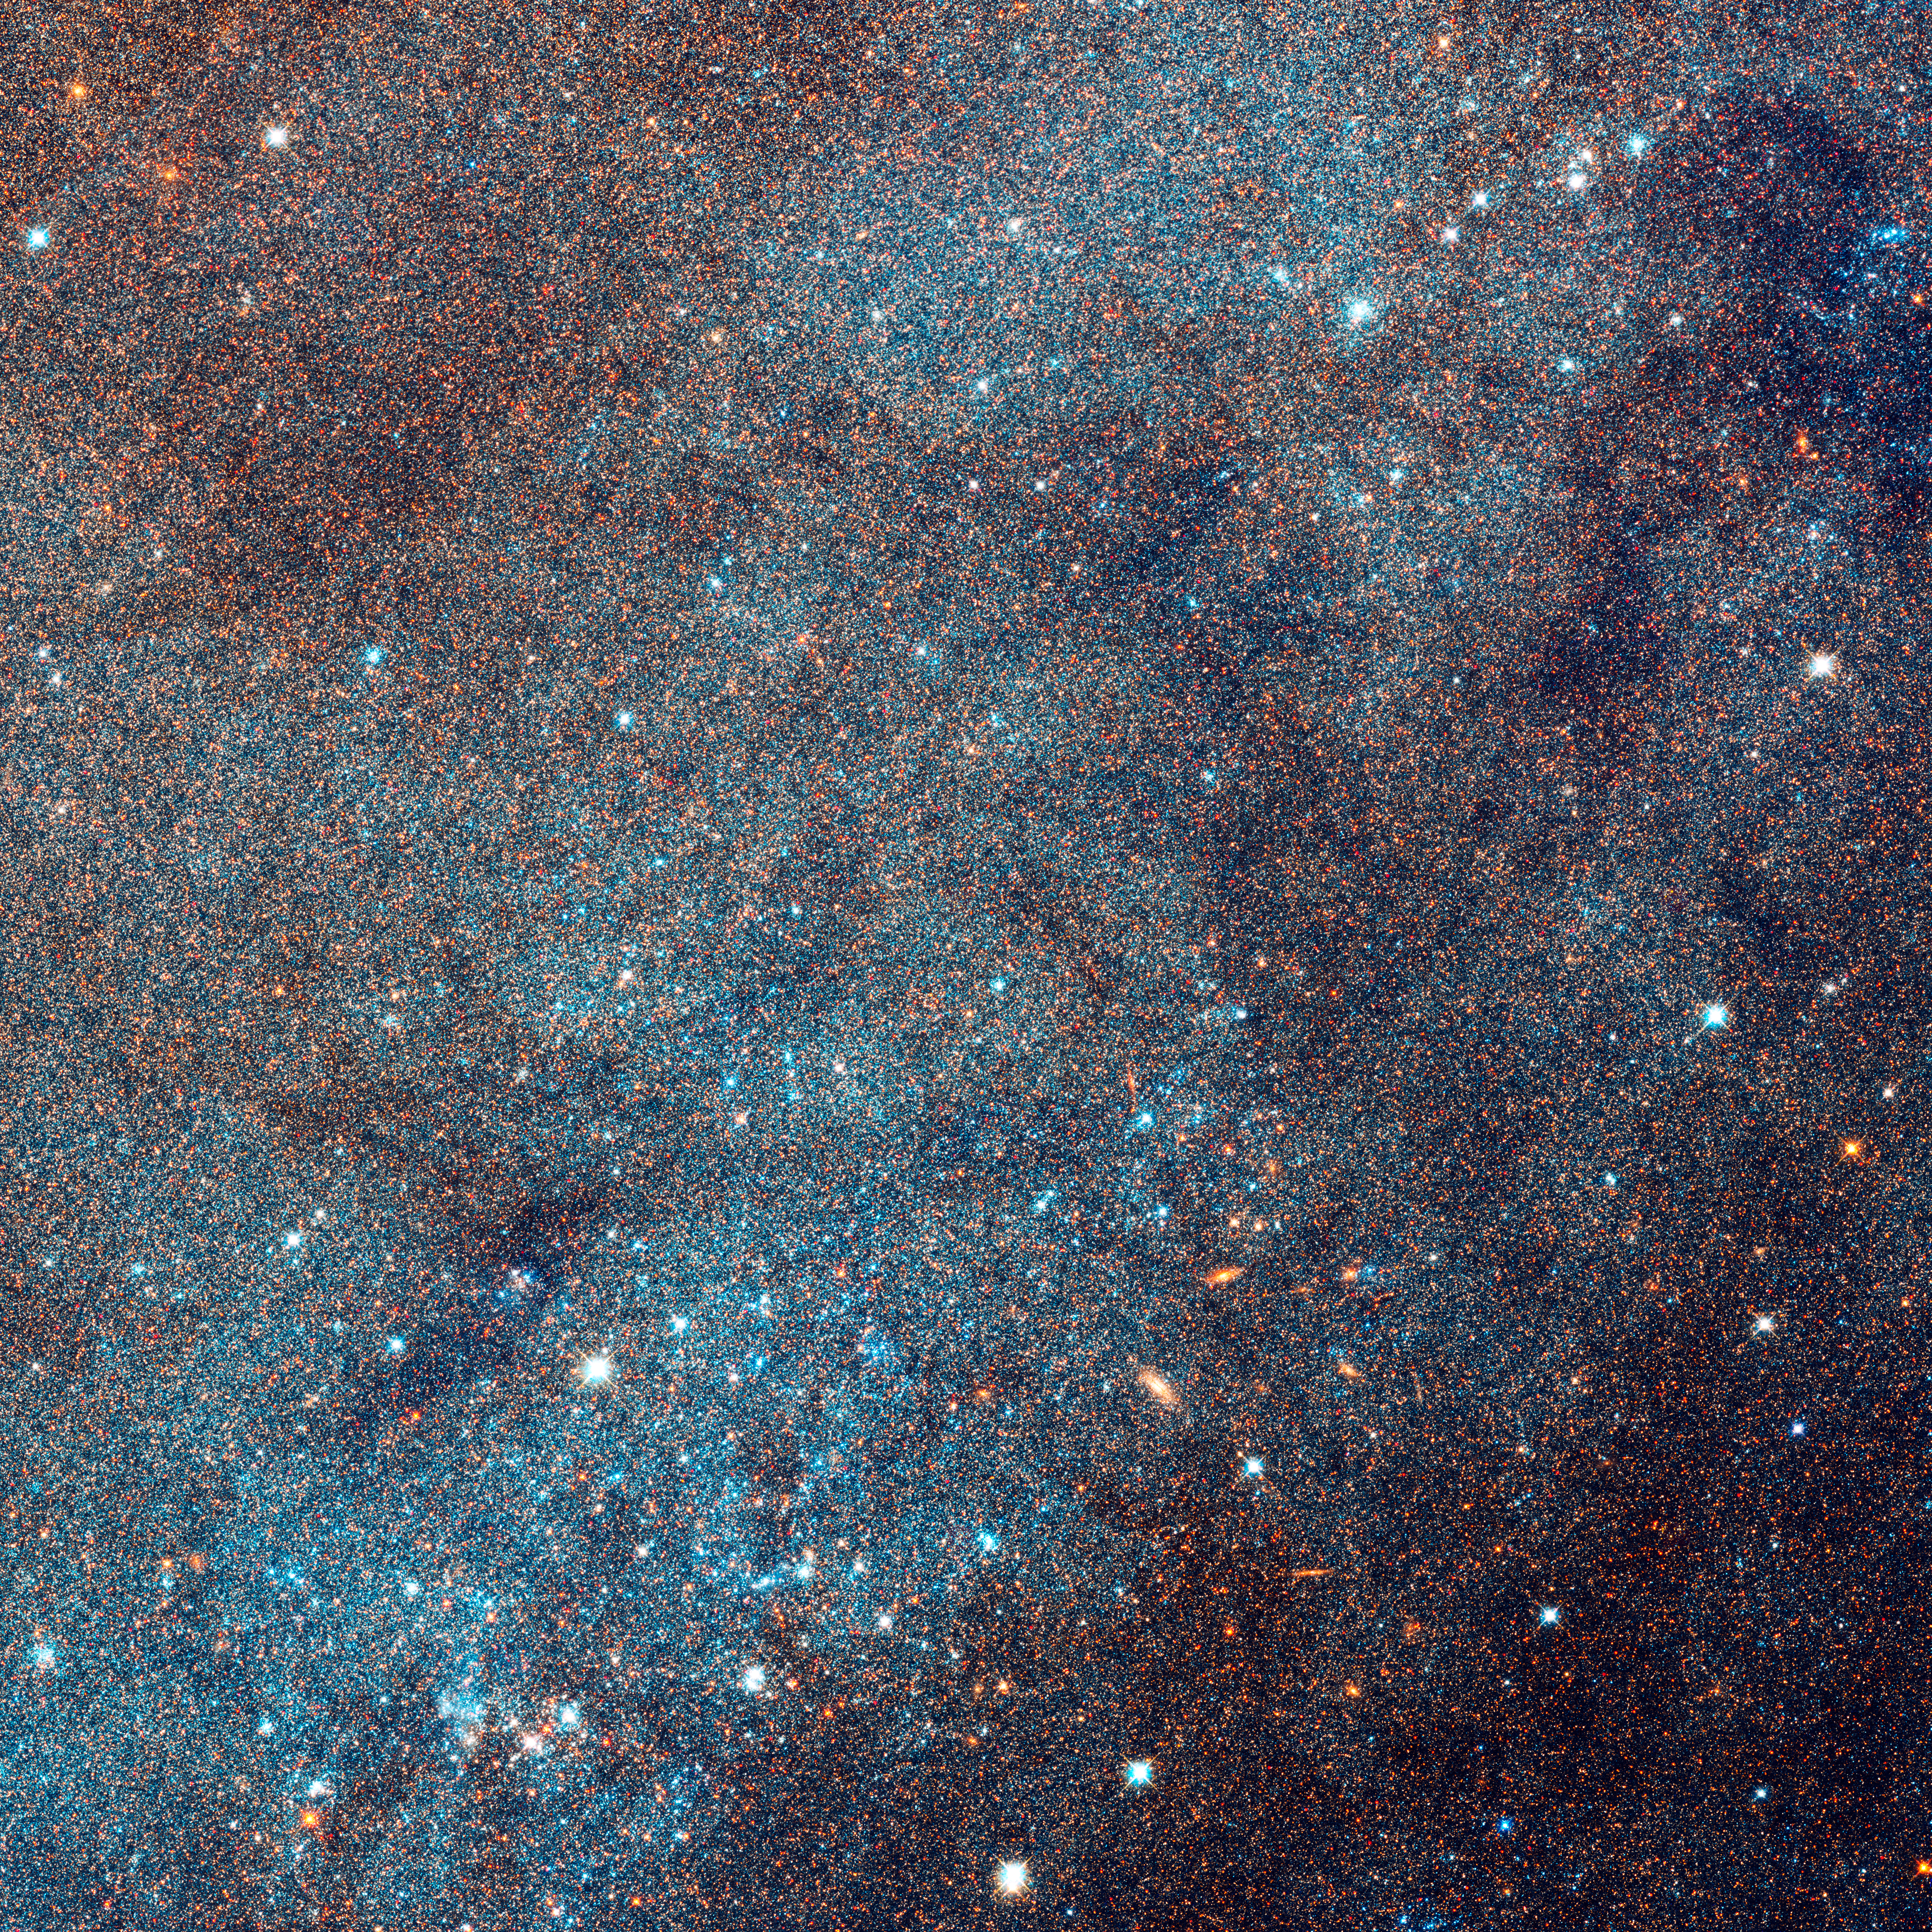

Closeup of Region of Andromeda Galaxy and Star Clusters

Object Name: M31, Andromeda Galaxy
Object Description: Spiral Galaxy
Instrument: HST/ACS/WFC, HST/WFC3/UVIS, and HST/WFC3/IR
Filters: F336W (U), F475W (g), F814W (I), and F160W (H)

This images is a composite of separate exposures acquired by the ACS and WFC3 instruments on the Hubble Space Telescope. Several filters were used to sample broad wavelength ranges. The color results from assigning different hues (colors) to each monochromatic (grayscale) image associated with an individual filter. In this case, the assigned colors are: Blue: WFC3/UVIS F336W (U) Green: ACS/WFC F475W (g) Yellow: ACS/WFC F814W (I) Red: WFC3/IR F160W (H)

Credit: NASA, ESA, J. Dalcanton, B.F. Williams, L.C. Johnson (University of Washington), and the PHAT team